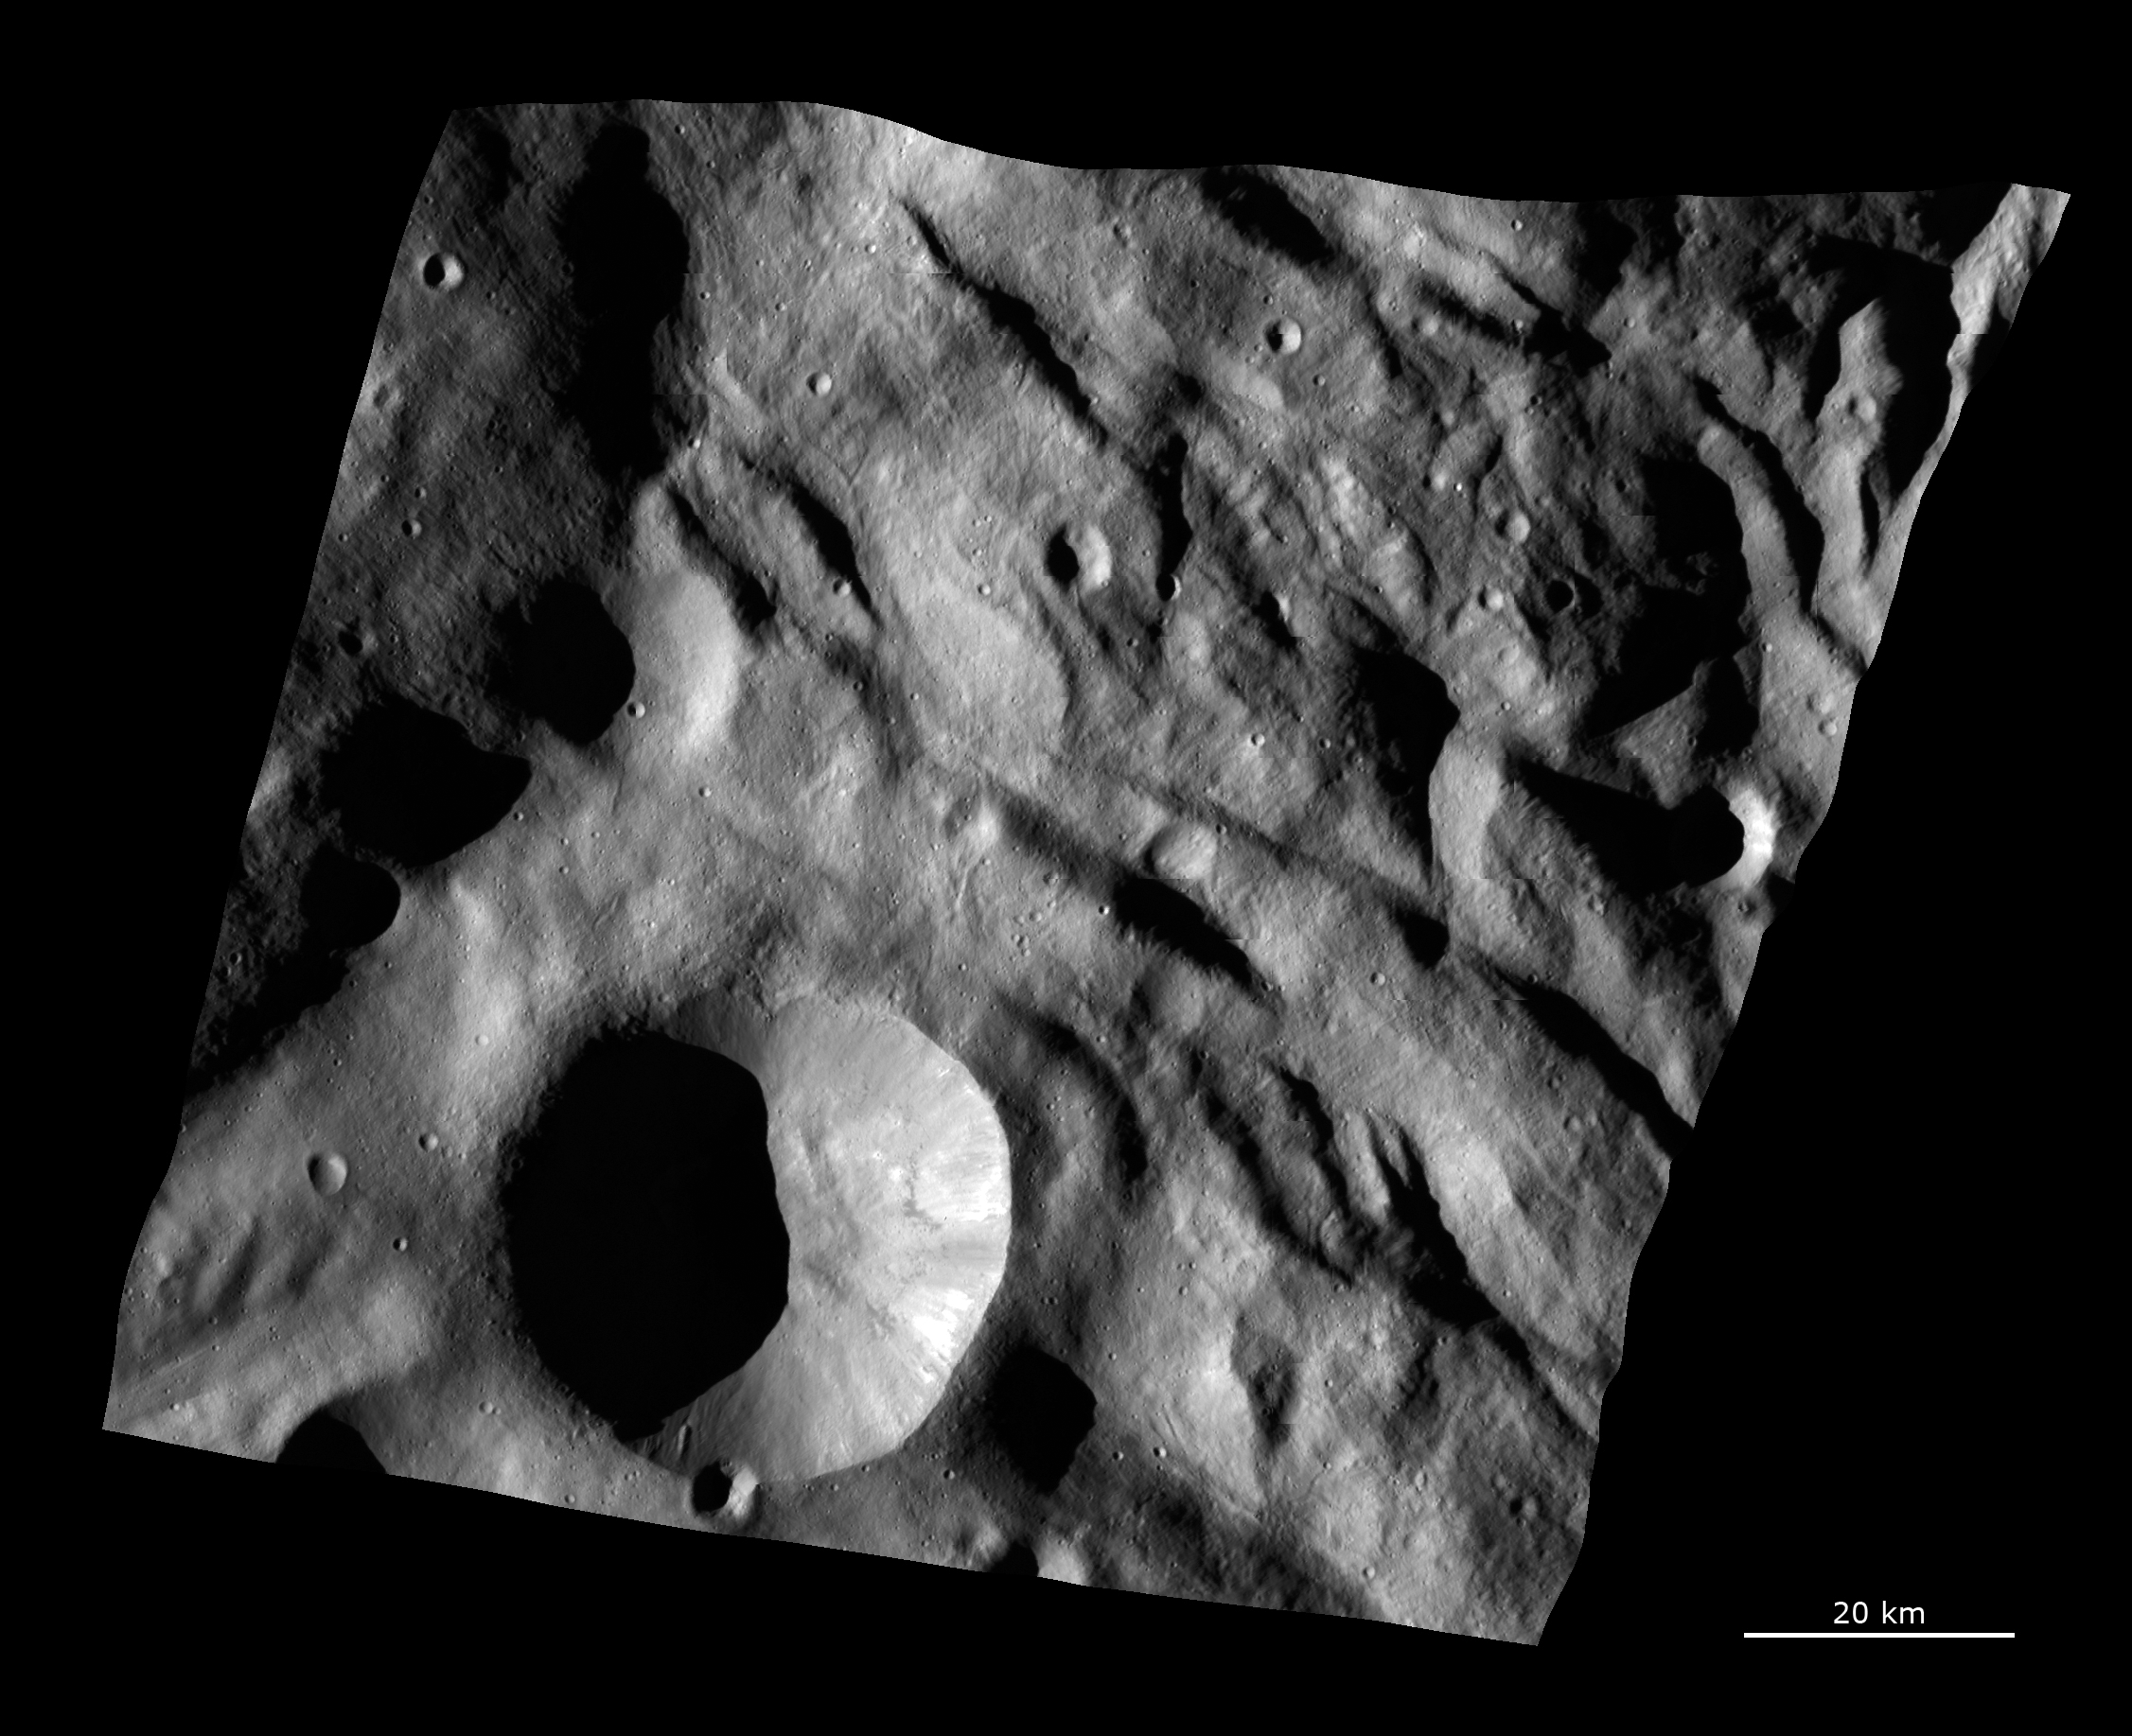

Complex Surface Texture in Vesta’s Southern Hemisphere

This Dawn FC (framing camera) image shows the texture of the surface in a part of Vesta’s southern hemisphere. This region is just north of the main Rheasilvia structure. This image is dominated by the hummocky (i.e., wavy or undulating) terrain of Vesta’s southern hemisphere, which is seen here as sets of large, arcuate (i.e., curved) ridges and depressions. These ridges and depressions run nearly horizontally across the image. There is another set of small grooves that run diagonally across this image. They seem to be cutting into, and are therefore younger than, the ridges and depressions. These grooves appear to form complex networks and are less than 500 meters (1,600 feet) wide on average. There is also a large crater in the bottom of this image, which has a sharp, fresh rim and slumping features along its rim and sides. However, this image does not contain many craters, which is not unexpected as it is located in Vesta’s less heavily cratered southern hemisphere.

This image is centered in Vesta’s Pinaria quadrangle and the center of the image is 63.2 degrees south latitude, 77.0 degrees east longitude. NASA’s Dawn spacecraft obtained this image with its framing camera on Aug. 29, 2011. This image was taken through the camera’s clear filter. The distance to the surface of Vesta is 2,740 kilometers (1,700 miles) and the image has a resolution of about 250 meters (820 feet) per pixel. This image was acquired during the survey phase of the mission.

The Dawn mission to Vesta and Ceres is managed by NASA’s Jet Propulsion Laboratory, a division of the California Institute of Technology in Pasadena, for NASA’s Science Mission Directorate, Washington. UCLA is responsible for overall Dawn mission science. The Dawn framing cameras have been developed and built under the leadership of the Max Planck Institute for Solar System Research, Katlenburg-Lindau, Germany, with significant contributions by DLR German Aerospace Center, Institute of Planetary Research, Berlin, and in coordination with the Institute of Computer and Communication Network Engineering, Braunschweig. The framing camera project is funded by the Max Planck Society, DLR, and NASA/JPL.

Credit: NASA/JPL-Caltech/UCLA/MPS/DLR/IDA